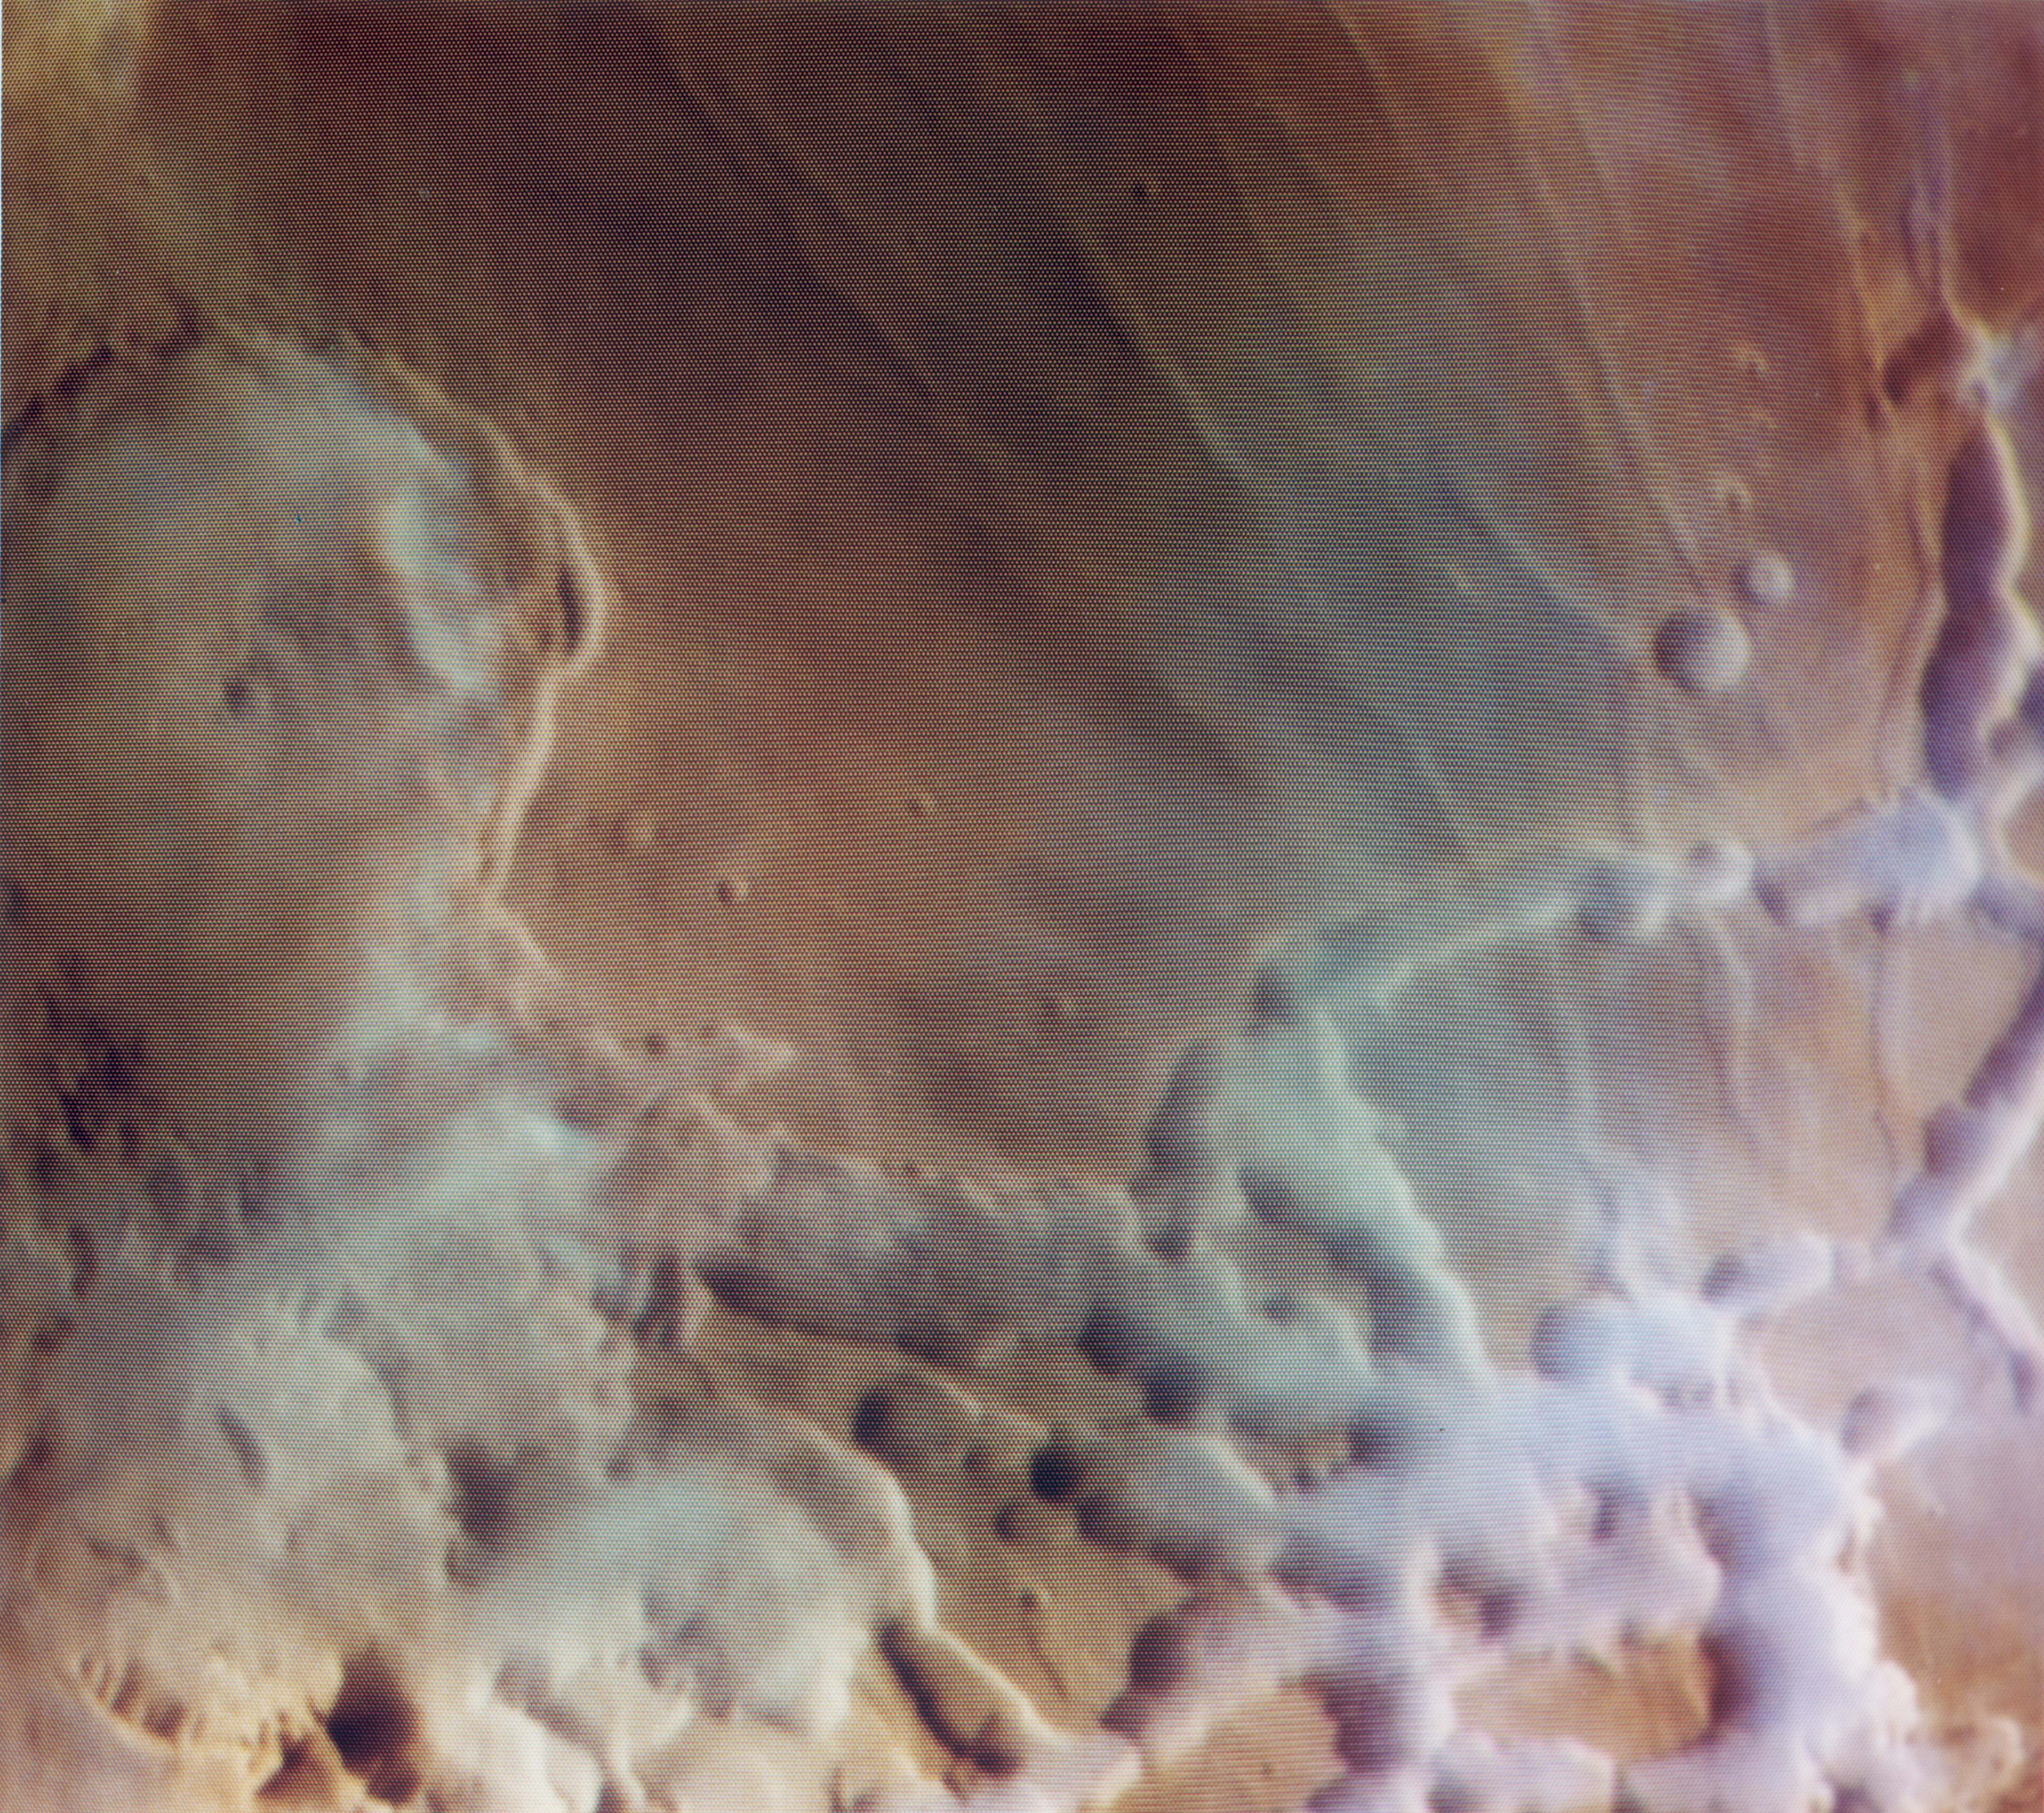

Noctis Labyrinthus

As the sun rises over Noctis Labyrinthus (the labyrinth of the night), bright clouds of water ice can be observed in and around the tributary canyons of this high plateau region of Mars. This color composite image, reconstructed through violet, green, and orange filters, vividly shows the distribution of clouds against the rust colored background of this Martian desert.

The picture was reconstructed by JPL’s Image Processing Laboratory using in-flight calibration data to correct the color balance.

Scientists have puzzled why the clouds cling to the canyon areas and, only in certain areas, spill over onto the plateau surface. One possibility is that water which condensed during the previous afternoon in shaded eastern facing slopes of the canyon floor is vaporized as the early morning sun falls on those same slopes. The area covered is about 10,000 square kilometers (4000 square miles), centered at 9 degrees South, 95 degrees West, and the large partial crater at lower right is Oudemans. The picture was taken on Viking Orbiter 1’s 40th orbit.

Credit: NASA/JPL/USGS